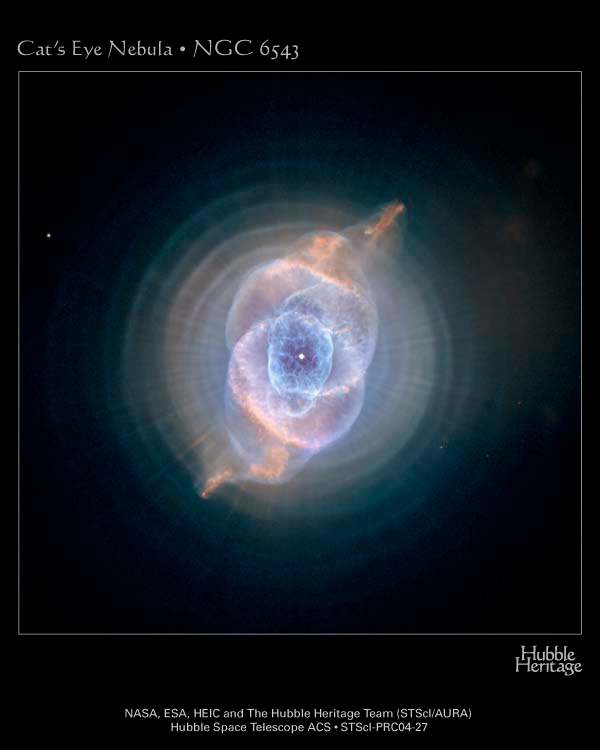

The Cat’s Eye Nebula’s Intricate Layers

Credit: NASA, ESA, HEIC, and The Hubble Heritage Team (STScI/AURA) Acknowledgment: R. Corradi (Isaac Newton Group of Telescopes, Spain) and Z. Tsvetanov (NASA)